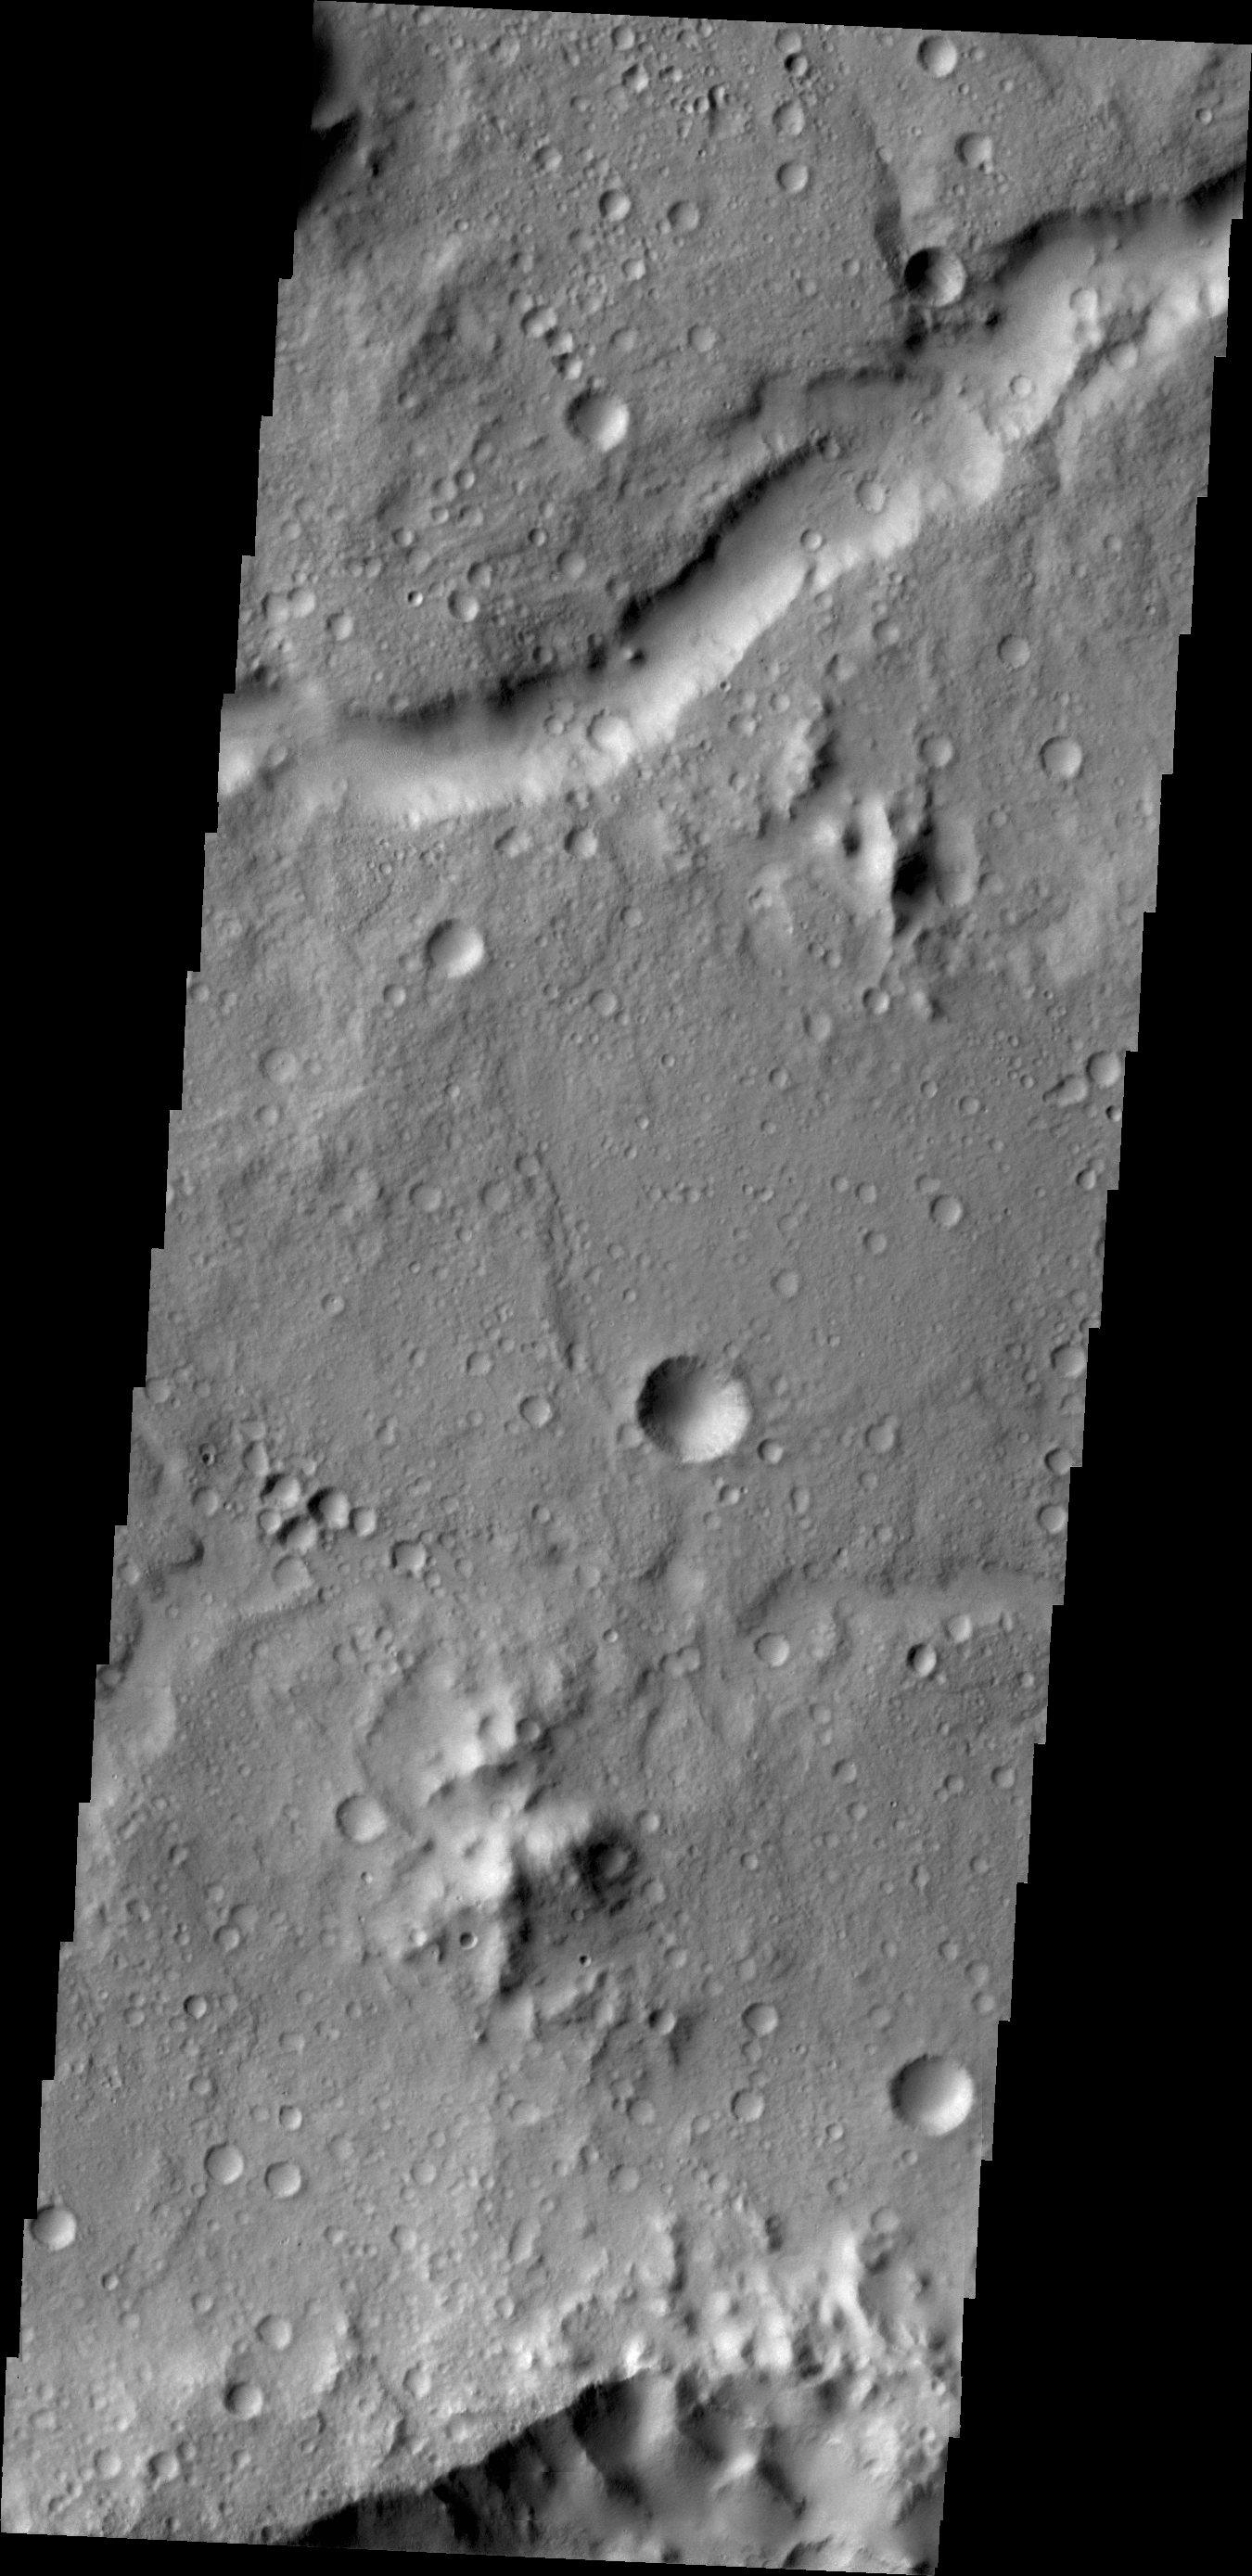

Channel

This unnamed channel is located in northern Tyrrhena Terra.

Credit: NASA/JPL/ASU